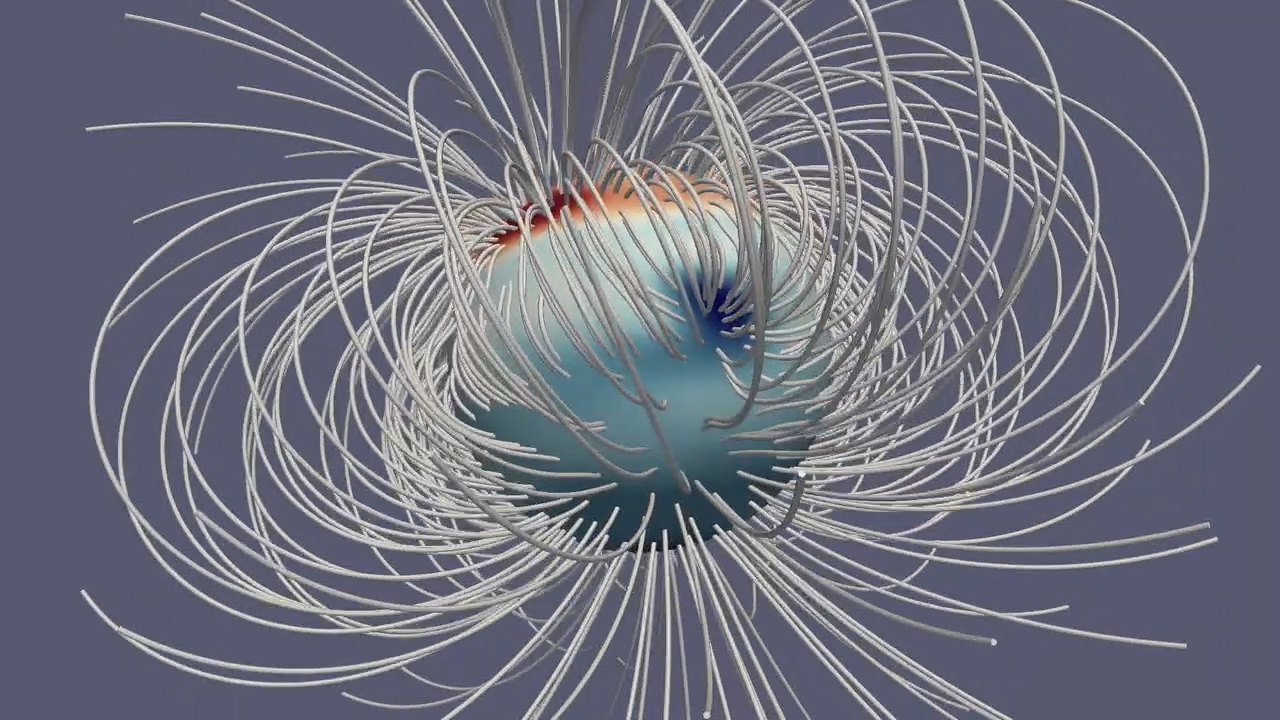

Jupiter’s Magnetic Field

This animation illustrates Jupiter’s magnetic field at a single moment in time. The Great Blue Spot, an-invisible-to-the-eye concentration of magnetic field near the equator, stands out as a particularly strong feature. The gray lines (called field lines) show the field’s direction in space, and the deepness of the color corresponds to the strength of the magnetic field (with dark red and dark blue for regions with strongly positive and strongly negative fields, respectively).

The animation first appeared in a Sept. 5, 2018, paper in the Journal Nature.

More information about Juno is online at http://www.nasa.gov/juno and http://missionjuno.swri.edu.

NASA’s Jet Propulsion Laboratory manages the Juno mission for the principal investigator, Scott Bolton, of Southwest Research Institute in San Antonio. Juno is part of NASA’s New Frontiers Program, which is managed at NASA’s Marshall Space Flight Center in Huntsville, Alabama, for NASA’s Science Mission Directorate. Lockheed Martin Space Systems, Denver, built the spacecraft. Caltech in Pasadena, California, manages JPL for NASA.

Credit: NASA/JPL-Caltech/Harvard/Moore et al.